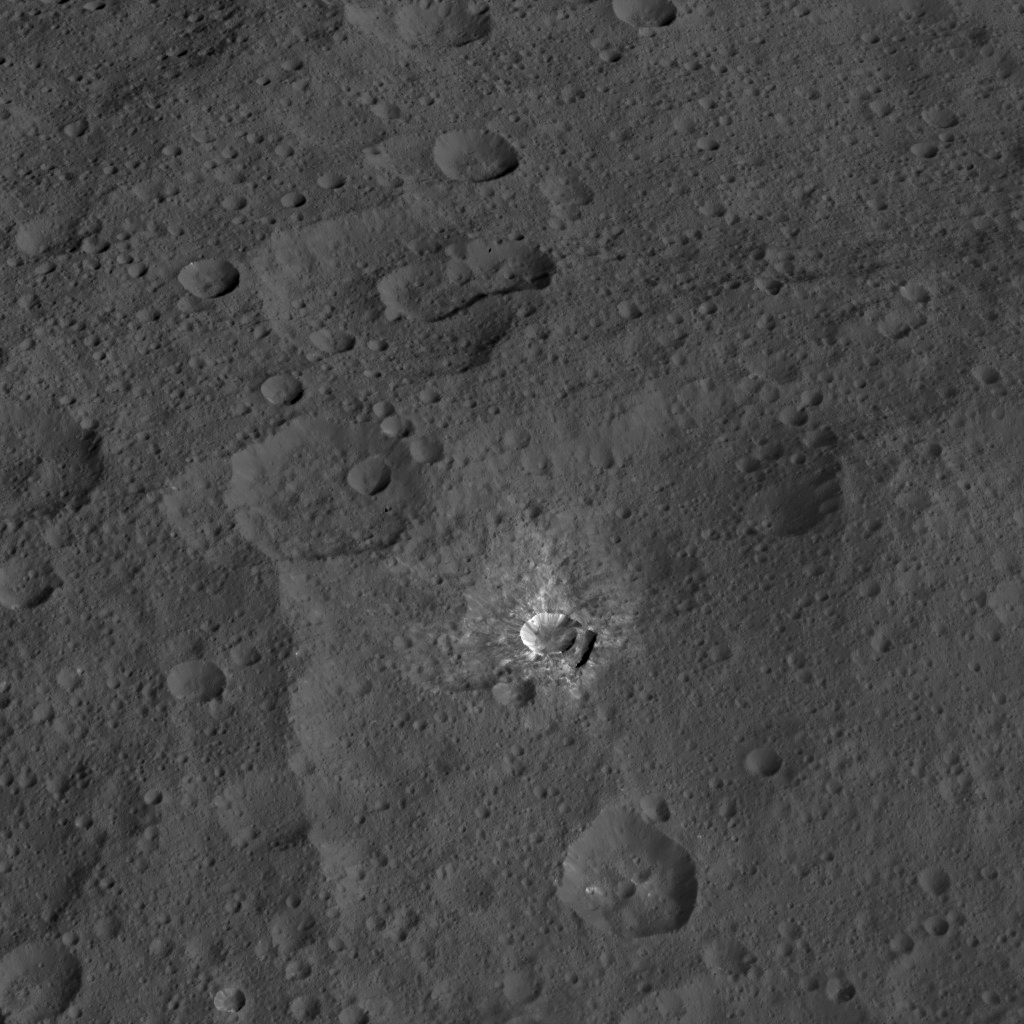

Dawn HAMO Image 73

This view from NASA’s Dawn spacecraft features a crater named Oxo, which is about 6 miles (9 kilometers) in diameter. A short, linear slump, where a mass of material has dropped below the surface, is seen to the left of Oxo’s crater rim.

Dawn took this image on Oct. 17, 2015, from an altitude of 915 miles (1,470 kilometers). It has a resolution of 450 feet (140 meters) per pixel.

Dawn’s mission is managed by JPL for NASA’s Science Mission Directorate in Washington. Dawn is a project of the directorate’s Discovery Program, managed by NASA’s Marshall Space Flight Center in Huntsville, Alabama. UCLA is responsible for overall Dawn mission science. Orbital ATK, Inc., in Dulles, Virginia, designed and built the spacecraft. The German Aerospace Center, the Max Planck Institute for Solar System Research, the Italian Space Agency and the Italian National Astrophysical Institute are international partners on the mission team.

Credit: NASA/JPL-Caltech/UCLA/MPS/DLR/IDA